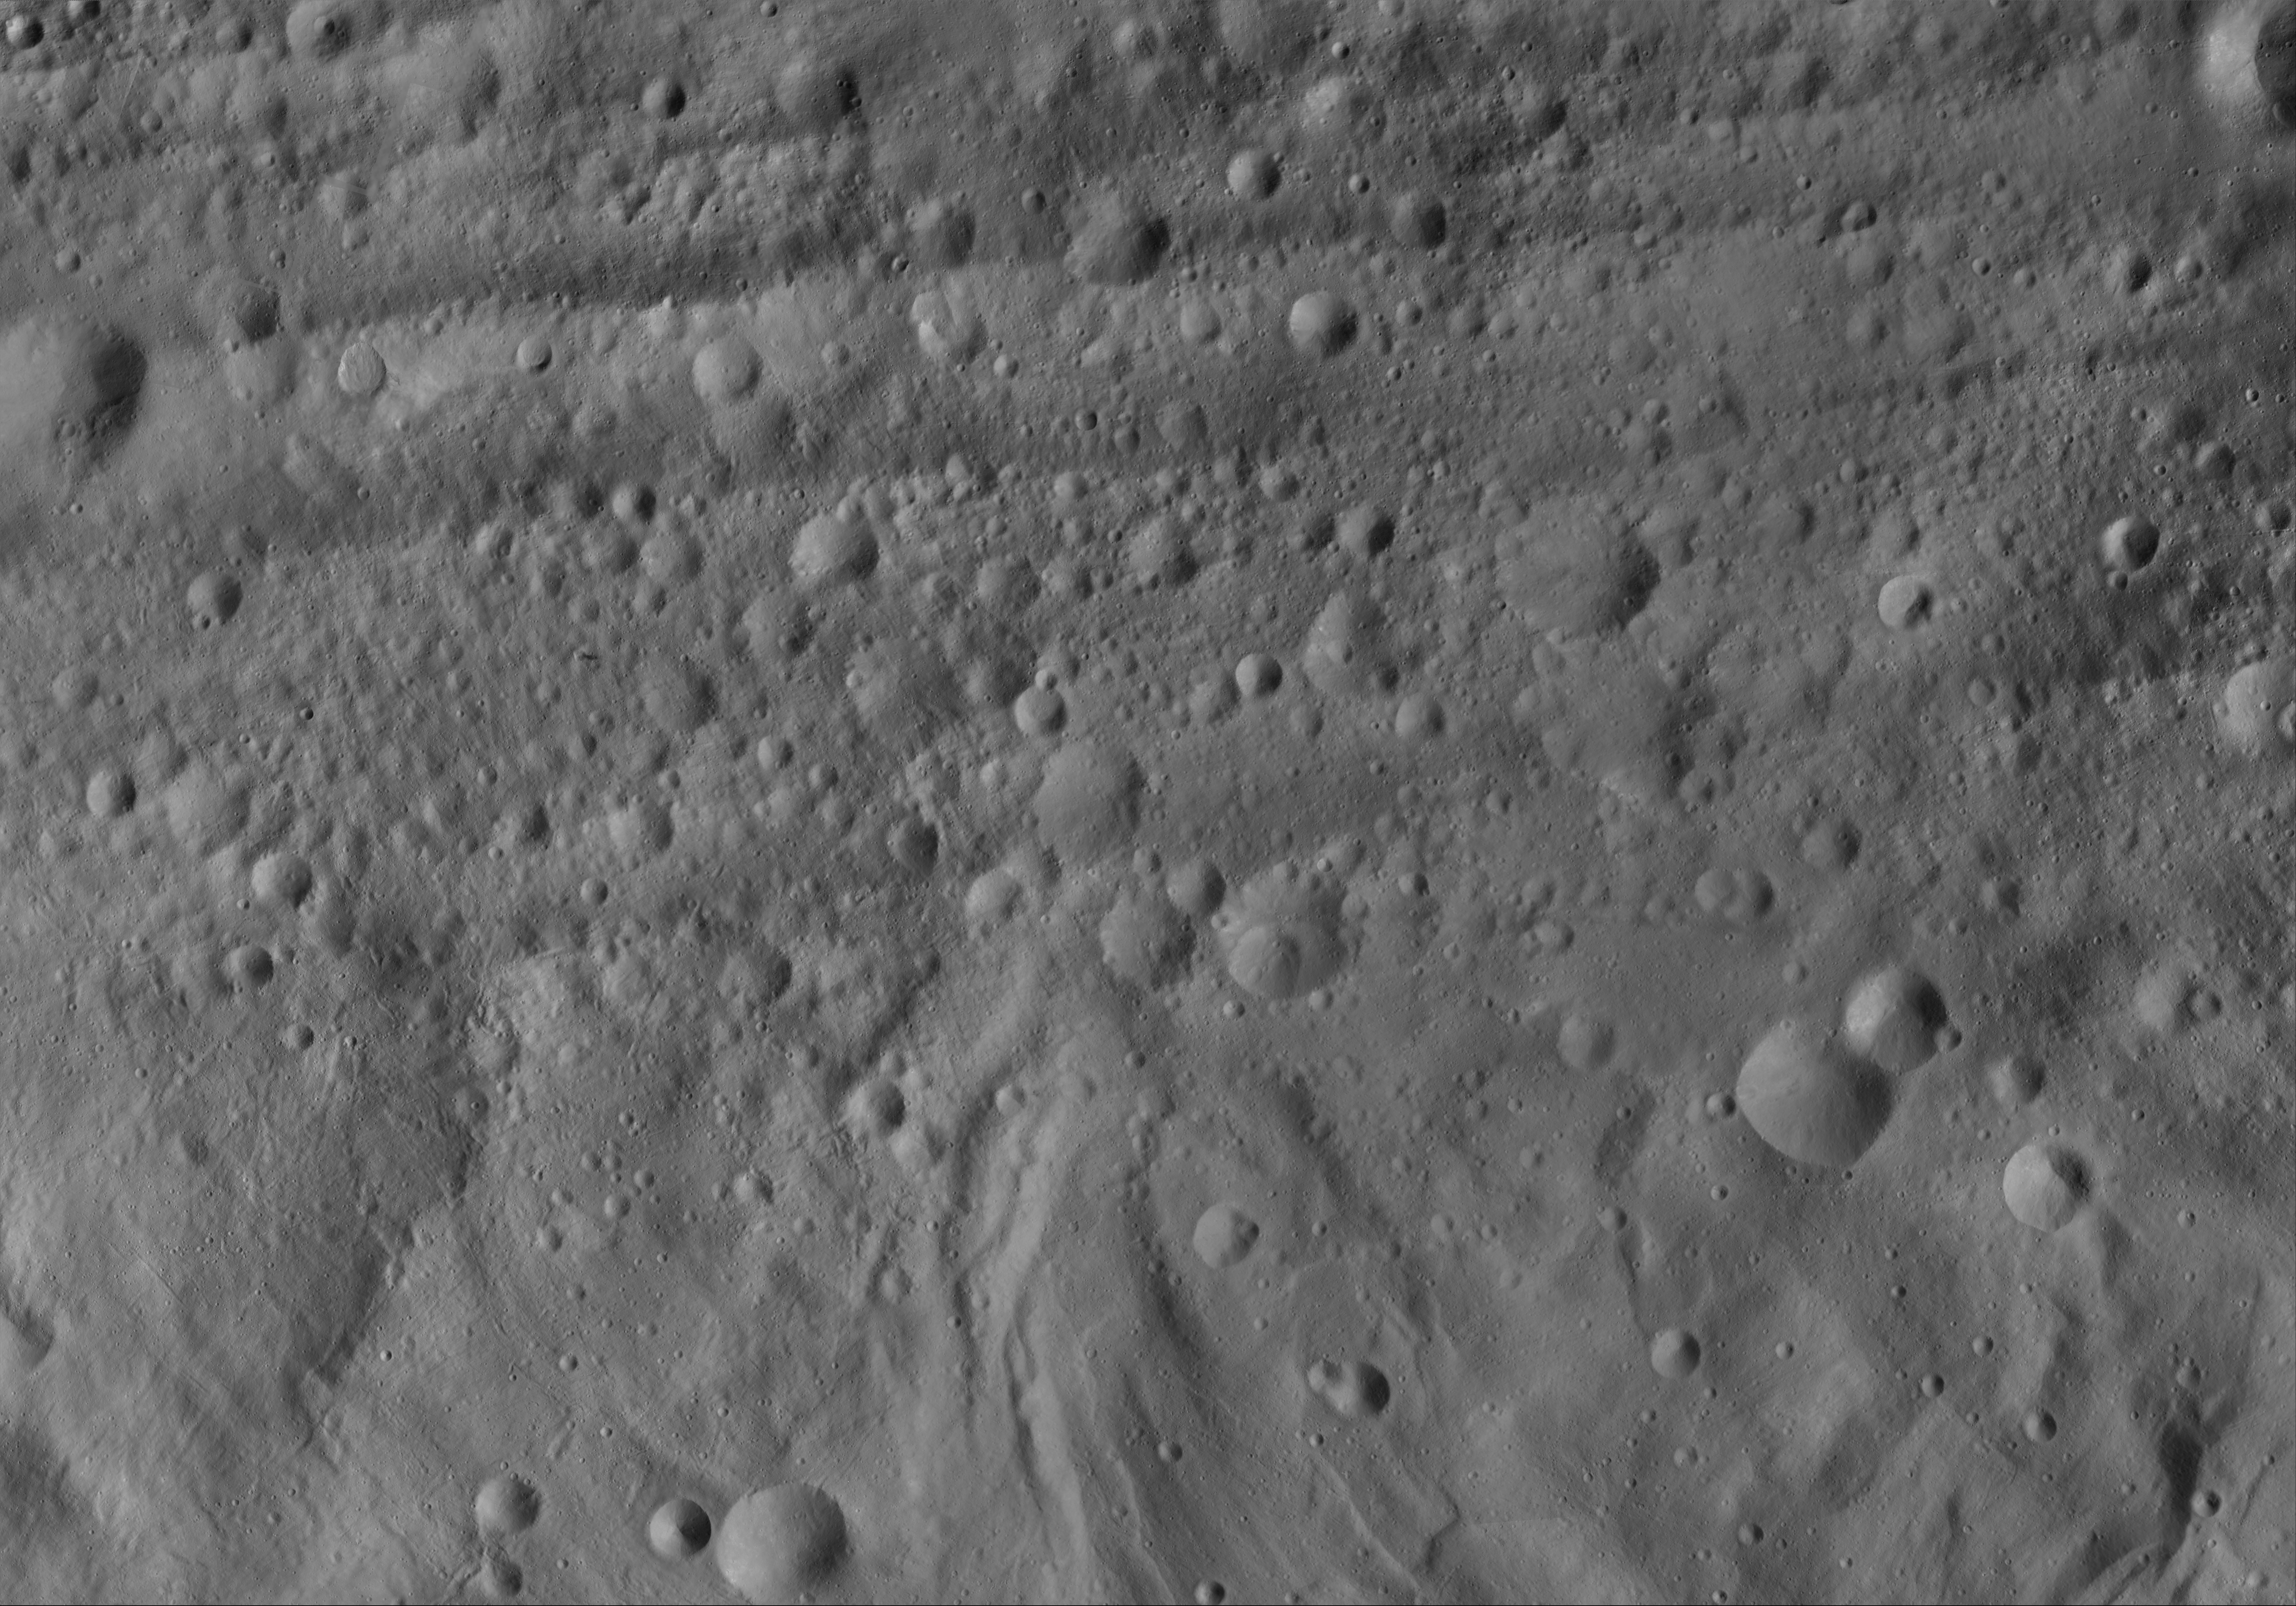

Domna AV-L-17

This image from the atlas of the giant asteroid Vesta was created from images taken as NASA’s Dawn mission flew around the object, also known as a protoplanet. The set of maps was created from mosaics of10,000 images from Dawn’s framing camera instrument, taken at a low altitude of about 130 miles (210 kilometers). This map is mostly at a scale about that of regional road touring maps, where every inch of map is equivalent to a little more than 3 miles of asteroid (one centimeter equals 2 kilometers).

The full atlas and full resolution file can be viewed at PIA17480. Also available is the PDF file for Domna.

The Dawn mission to Vesta and Ceres is managed by NASA’s Jet Propulsion Laboratory, a division of the California Institute of Technology in Pasadena, for NASA’s Science Mission Directorate, Washington. The University of California, Los Angeles, is responsible for overall Dawn mission science. The Dawn framing cameras were developed and built under the leadership of the Max Planck Institute for Solar System Research, Katlenburg-Lindau, Germany, with significant contributions by DLR German Aerospace Center, Institute of Planetary Research, Berlin, and in coordination with the Institute of Computer and Communication Network Engineering, Braunschweig. The framing camera project is funded by the Max Planck Society, DLR and NASA.

Credit: NASA/JPL-Caltech/UCLA/MPS/DLR/IDA